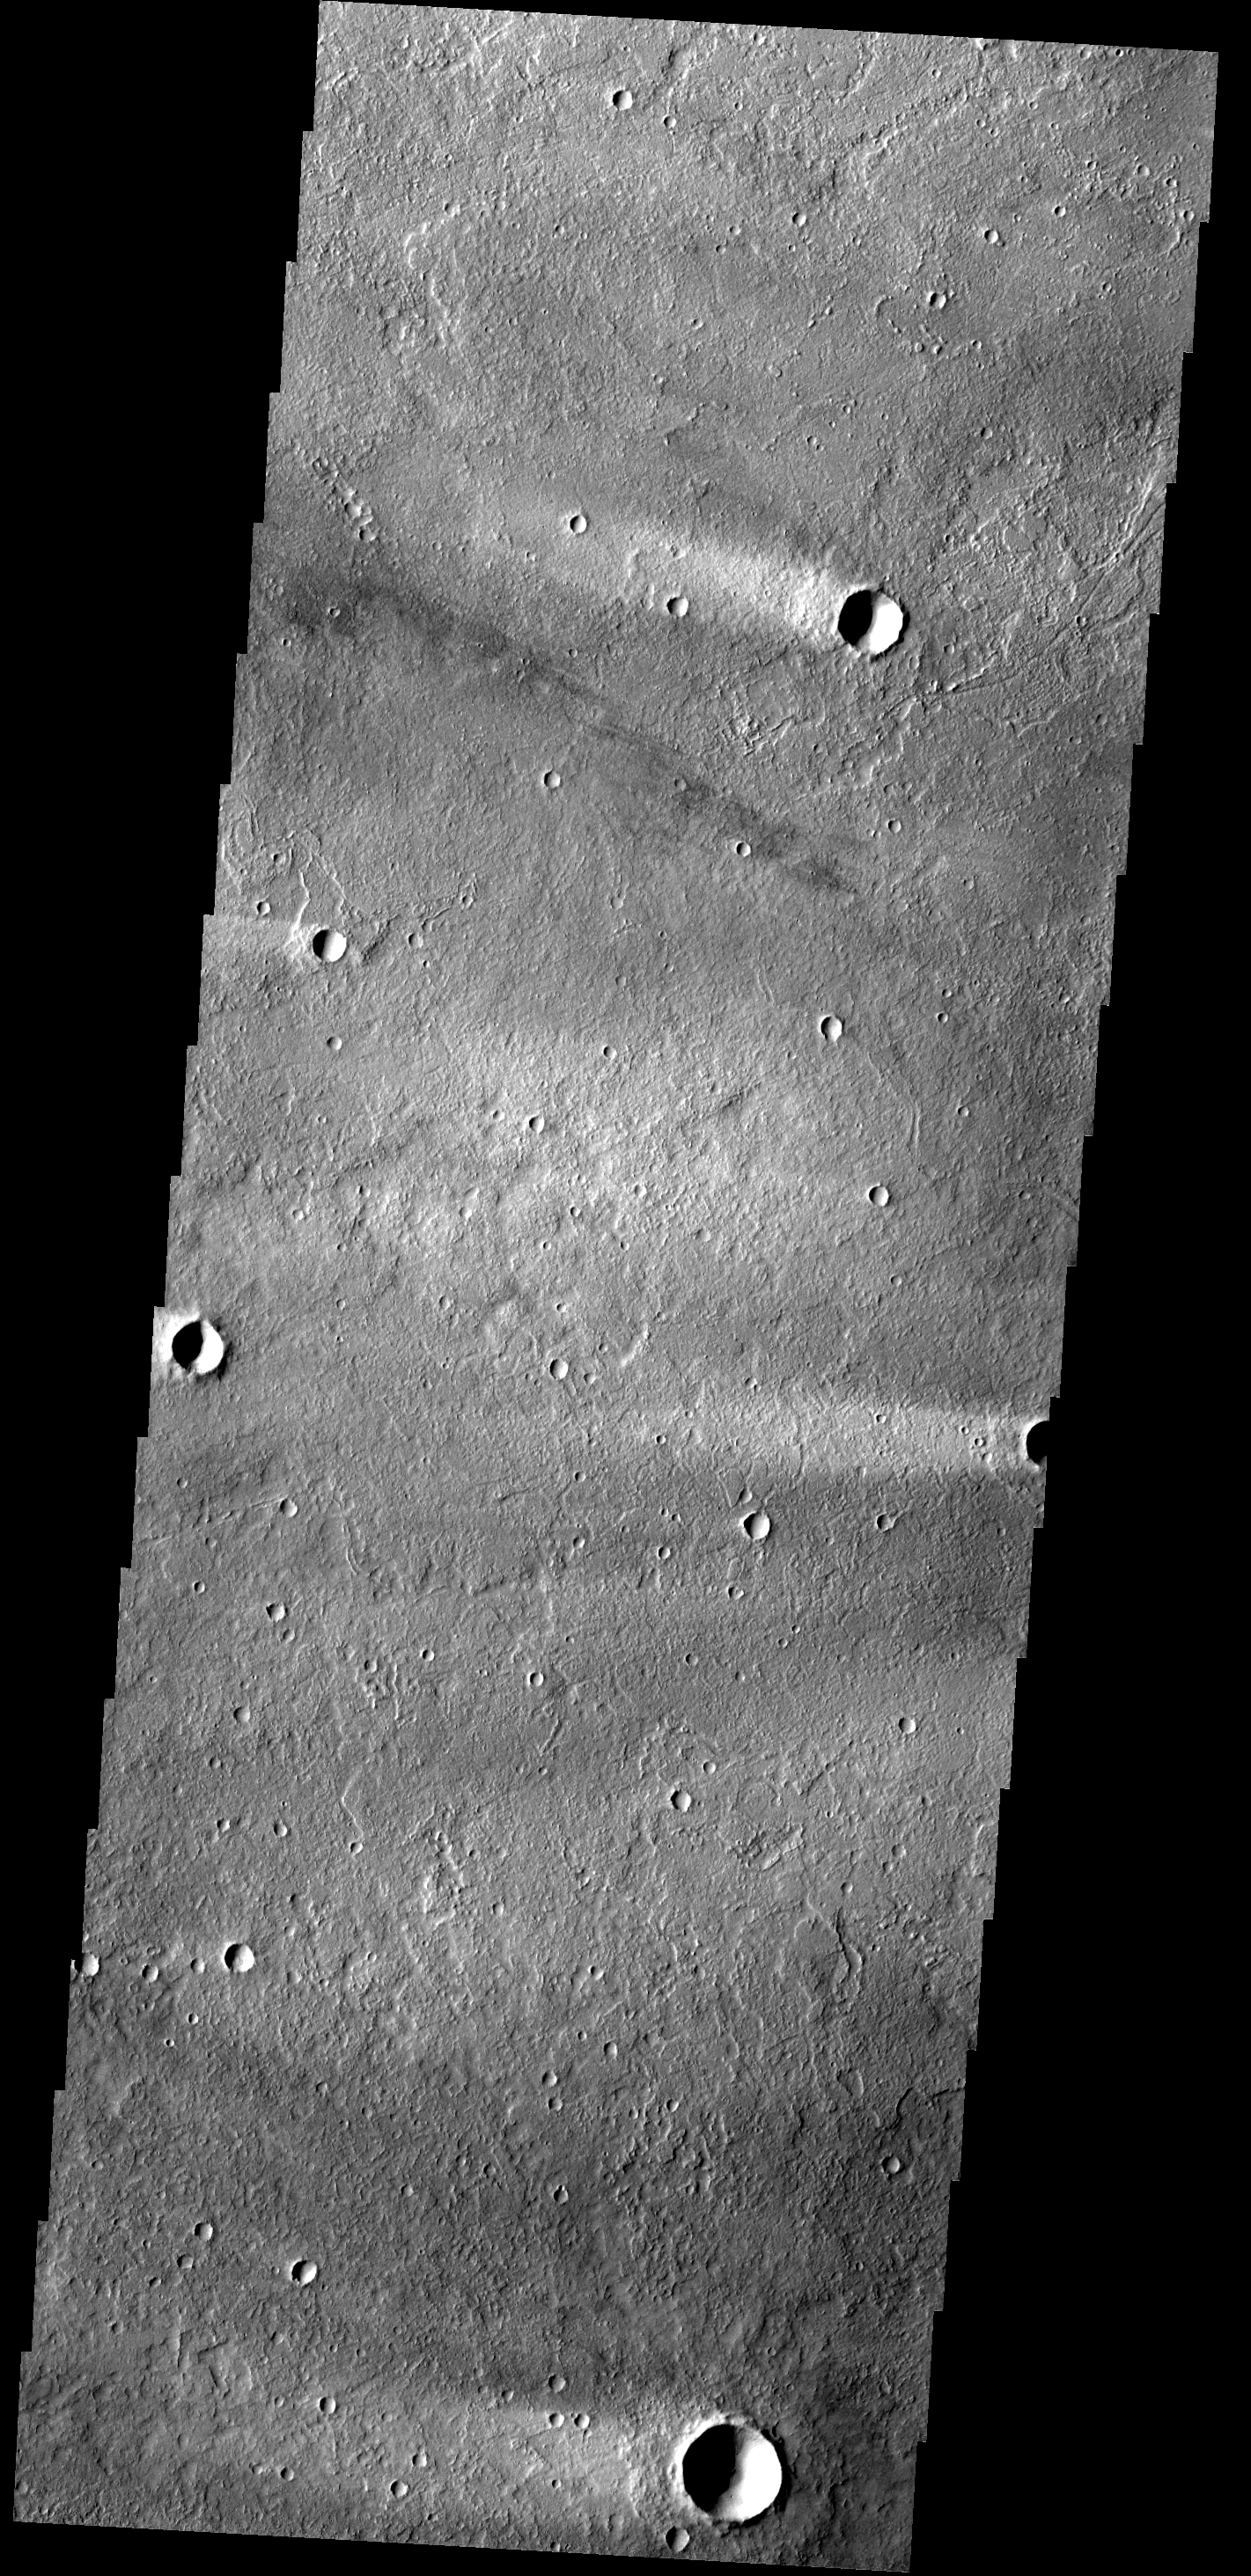

Windstreak

The windstreaks in this image are located on Tharsis volcanic flows northeast of Olympus Mons.

Image information: VIS instrument. Latitude 32.0N, Longitude 234.5E. 19 meter/pixel resolution.

Please see the THEMIS Data Citation Note for details on crediting THEMIS images.

Note: this THEMIS visual image has not been radiometrically nor geometrically calibrated for this preliminary release. An empirical correction has been performed to remove instrumental effects. A linear shift has been applied in the cross-track and down-track direction to approximate spacecraft and planetary motion. Fully calibrated and geometrically projected images will be released through the Planetary Data System in accordance with Project policies at a later time.

NASA’s Jet Propulsion Laboratory manages the 2001 Mars Odyssey mission for NASA’s Office of Space Science, Washington, D.C. The Thermal Emission Imaging System (THEMIS) was developed by Arizona State University, Tempe, in collaboration with Raytheon Santa Barbara Remote Sensing. The THEMIS investigation is led by Dr. Philip Christensen at Arizona State University. Lockheed Martin Astronautics, Denver, is the prime contractor for the Odyssey project, and developed and built the orbiter. Mission operations are conducted jointly from Lockheed Martin and from JPL, a division of the California Institute of Technology in Pasadena.

Credit: NASA/JPL/ASU